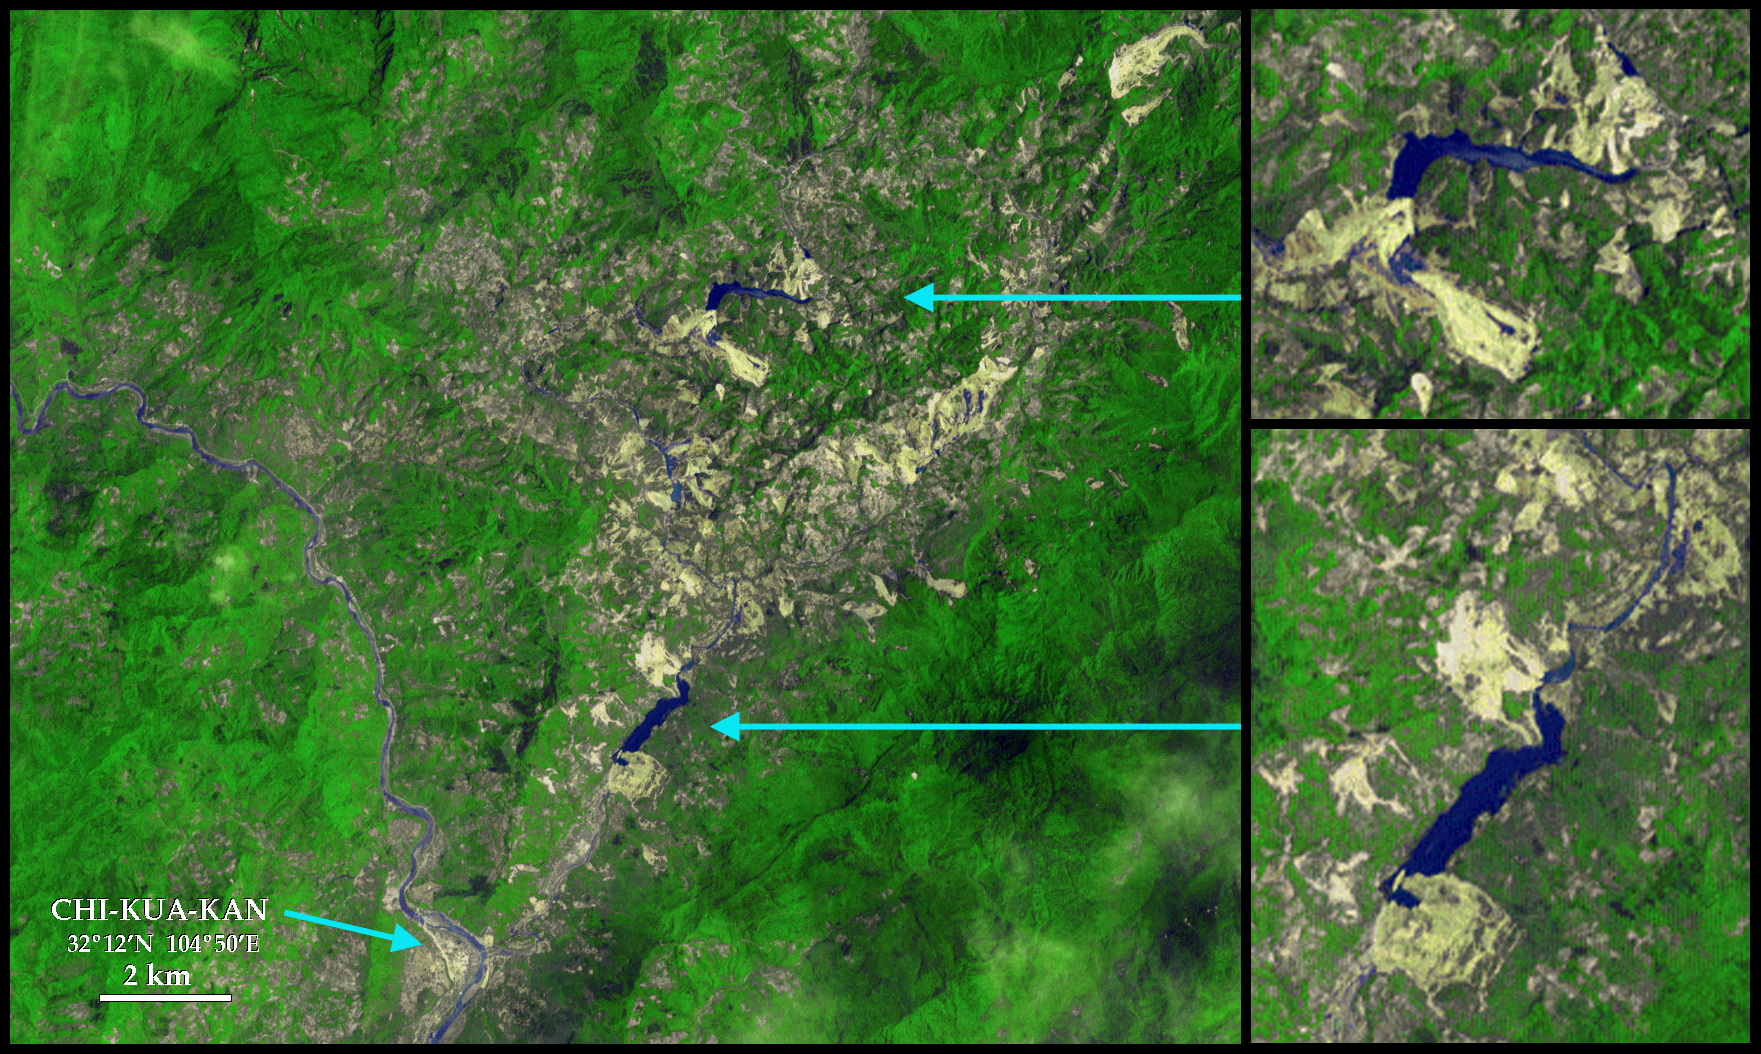

Sichuan Earthquake in China

The Sichuan earthquake in China occurred on May 12, 2008, along faults within the mountains, but near and almost parallel the mountain front, northwest of the city of Chengdu. This major quake caused immediate and severe damage to many villages and cities in the area. Aftershocks pose a continuing danger, but another continuing hazard is the widespread occurrence of landslides that have formed new natural dams and consequently new lakes. These lakes are submerging roads and flooding previously developed lands. But an even greater concern is the possible rapid release of water as the lakes eventually overflow the new dams. The dams are generally composed of disintegrated rock debris that may easily erode, leading to greater release of water, which may then cause faster erosion and an even greater release of water. This possible “positive feedback” between increasing erosion and increasing water release could result in catastrophic debris flows and/or flooding. The danger is well known to the Chinese earthquake response teams, which have been building spillways over some of the new natural dams.

This ASTER image, acquired on June 1, 2008, shows two of the new large landslide dams and lakes upstream from the town of Chi-Kua-Kan at 32º12’N latitude and 104º50’E longitude. Vegetation is green, water is blue, and soil is grayish brown in this enhanced color view. New landslides appear bright off-white. The northern (top) lake is upstream from the southern lake. Close inspection shows a series of much smaller lakes in an elongated “S” pattern along the original stream path. Note especially the large landslides that created the dams. Some other landslides in this area, such as the large one in the northeast corner of the image, occur only on the mountain slopes, so do not block streams, and do not form lakes.

Credit: NASA/GSFC/METI/ERSDAC/JAROS, and U.S./Japan ASTER Science Team